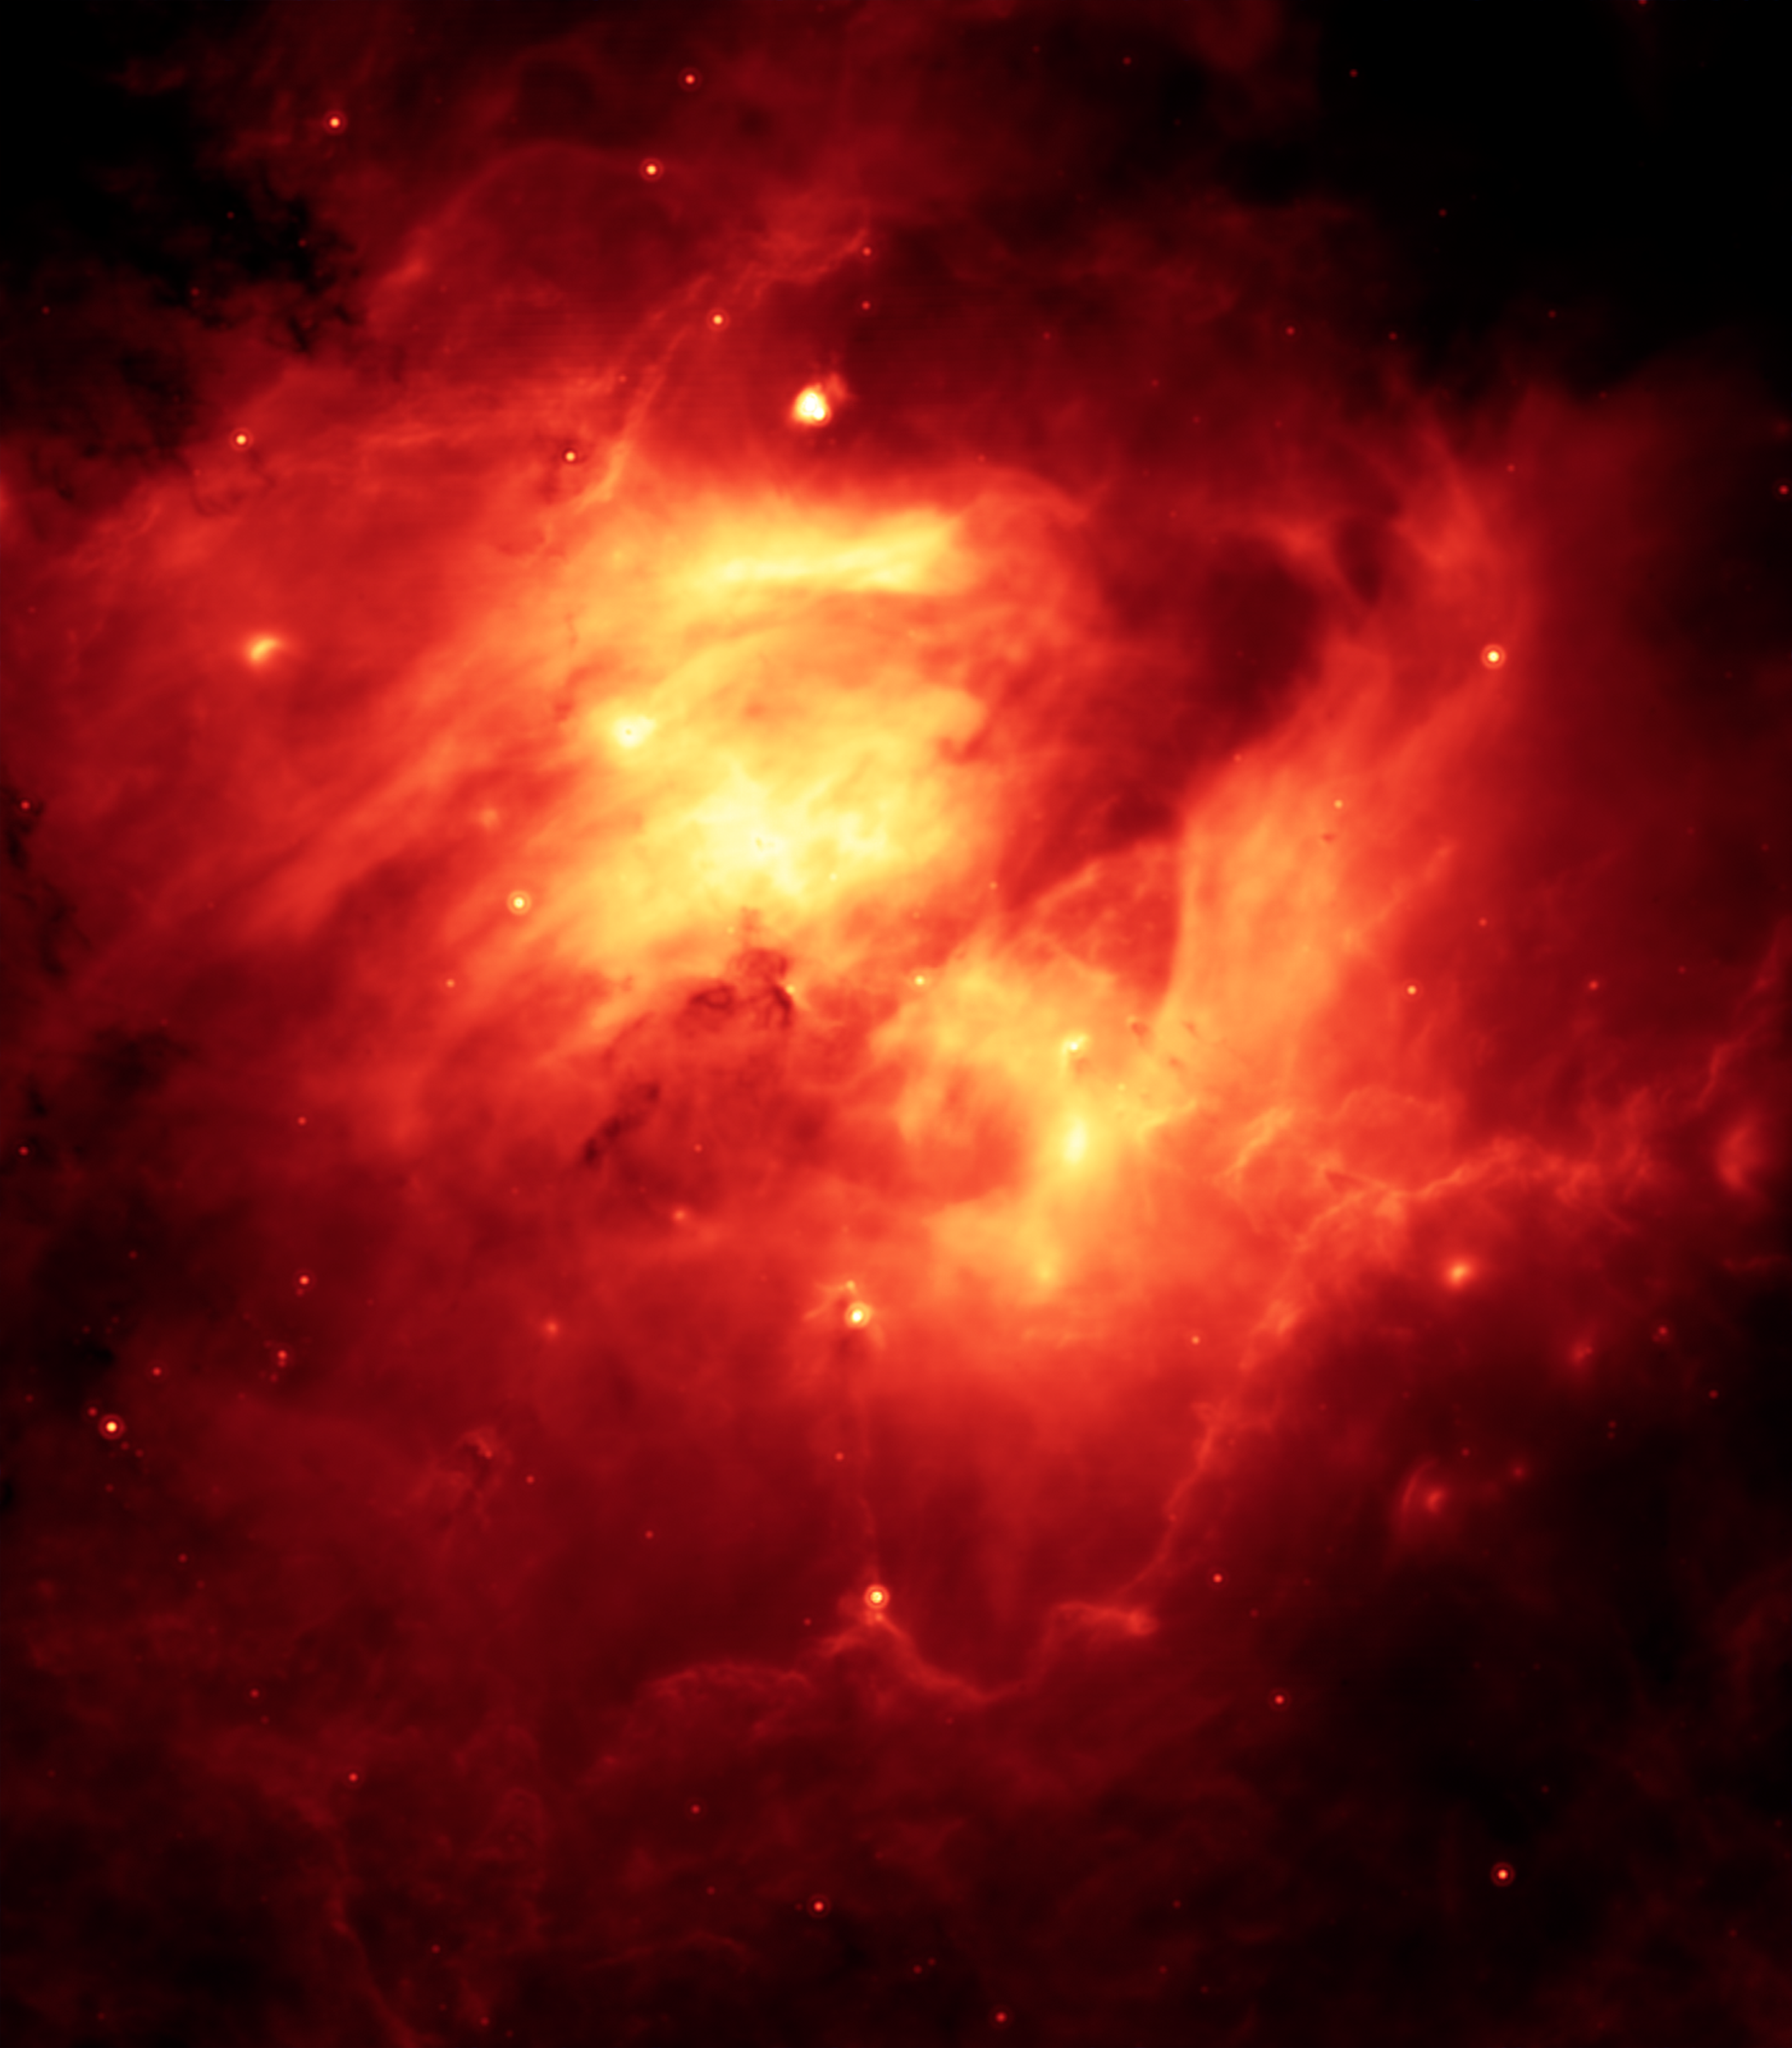

24 Micron View of the Eagle Nebula, M16

This infrared view of the Eagle Nebula is packed with drama, because it tells astronomers that a star in this region violently erupted, or went supernova, heating surrounding dust (orange). This view also reveals that the hot dust is shell shaped, another indication that a star exploded.This image was taken in 24-micron light.

Credit: NASA/JPL-Caltech/N. Flagey (IAS/SSC) & A. Noriega-Crespo (SSC/Caltech)